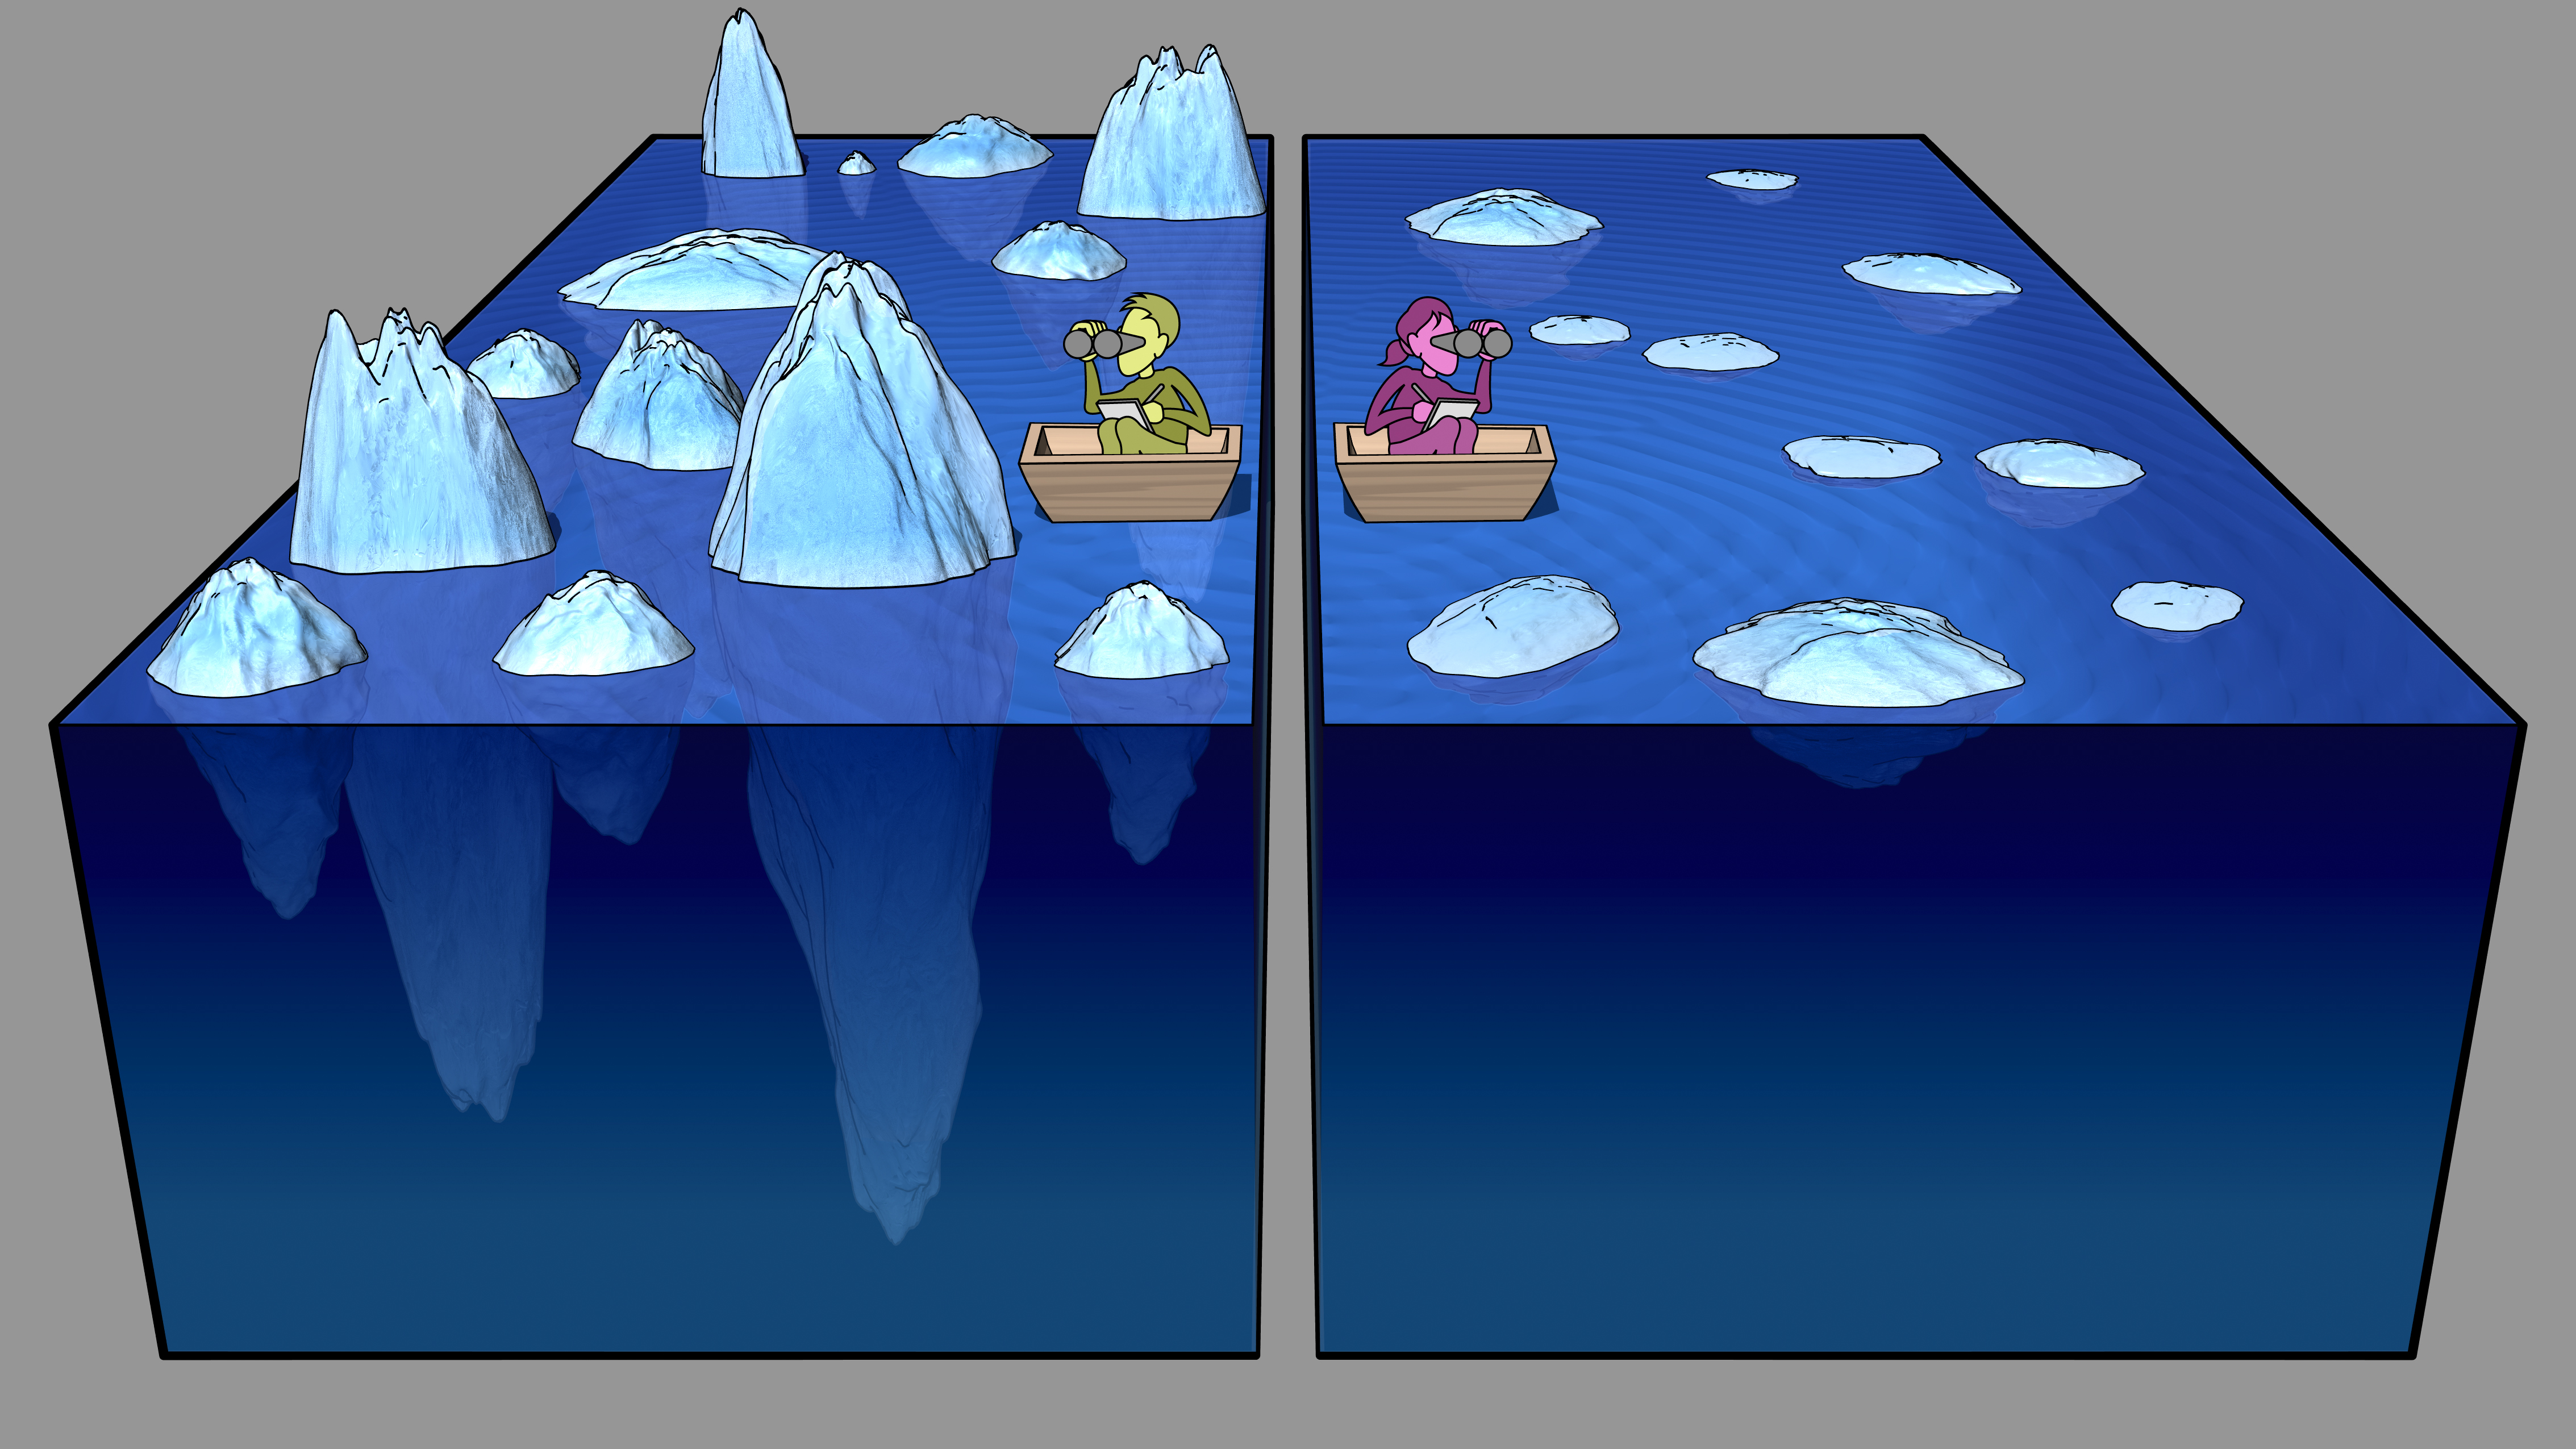

Measuring the Tip of Cosmic Icebergs

Observations from NASA’s Cosmic Infrared Background Experiment, or CIBER, have shown a surprising surplus of infrared light filling the spaces between galaxies. To understand how scientists measured the amount of this mysterious light, imagine using the tips of icebergs to estimate their total volume of ice.

Observations from NASA’s Cosmic Infrared Background Experiment, or CIBER, have shown a surprising surplus of infrared light filling the spaces between galaxies. How did the CIBER team measure this mysterious light? The CIBER data consist of maps of splashy background infrared light, which represent large-scale fluctuations in brightness. By measuring the brightness of these fluctuations, the scientists can estimate the total amount of light.

To understand this, imagine trying to estimate the volume of ice in a collection of icebergs dotting a sea. You can’t see below the surface, but can look out at the tips of the icebergs. The bigger the tip, the more iceberg that lies hidden underneath. By measuring the overall pattern of iceberg tips, you could figure out the total amount of ice. In this cartoon, the person in green would estimate more ice than the person in magenta, simply by seeing that the surface is rougher in their pond.

Caltech manages JPL for NASA. The work was supported by NASA, with initial support provided by JPL’s Director’s Research and Development Fund. Japanese participation in CIBER was supported by the Japan Society for the Promotion of Science and the Ministry of Education, Culture, Sports, Science and Technology.Korean participation in CIBER was supported by the Korean Astronomy and Space Science Institute.

Credit: NASA/JPL-Caltech